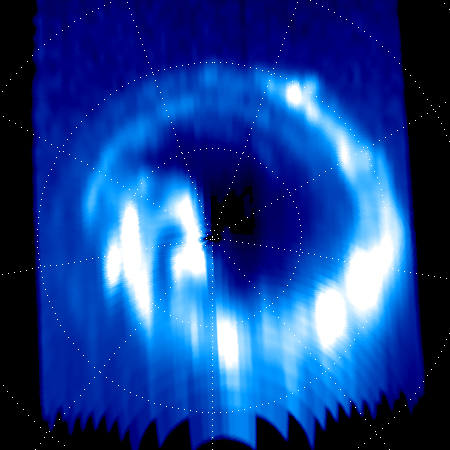

Polar Lights at Saturn Bid Cassini Farewell

On Sept. 14, 2017, one day before making its final plunge into Saturn’s atmosphere, NASA’s Cassini spacecraft used its Ultraviolet Imaging Spectrograph, or UVIS, instrument to capture this final view of ultraviolet auroral emissions in the planet’s north polar region.

The view is centered on the north pole of Saturn, with lines of latitude visible for 80, 70 and 60 degrees. Lines of longitude are spaced 40 degrees apart. The planet’s day side is at bottom, while the night side is at top. A sequence of images from this observation has also been assembled into a movie sequence. The last image in the movie was taken about an hour before the still image, which was the actual final UVIS auroral image.

Auroral emissions are generated by charged particles traveling along the invisible lines of Saturn’s magnetic field. These particles precipitate into the atmosphere, releasing light when they strike gas molecules there.

Several individual auroral structures are visible here, despite that this UVIS view was acquired at a fairly large distance from the planet (about 424,000 miles or 683,000 kilometers). Each of these features is connected to a particular phenomenon in Saturn’s magnetosphere. For instance, it is possible to identify auroral signatures here that are related to the injection of hot plasma from the dayside magnetosphere, as well as auroral features associated with a change in the magnetic field’s shape on the magnetosphere’s night side.

Several possible scenarios have been postulated over the years to explain Saturn’s changing auroral emissions, but researchers are still far from a complete understanding of this complicated puzzle. Researchers will continue to analyze the hundreds of image sequences UVIS obtained of Saturn’s auroras during Cassini’s 13-year mission, with many new discoveries likely to be made.

This image and movie sequence were produced by the Laboratory for Planetary and Atmospheric Physics (LPAP) of the STAR Institute of the University of Liege in Belgium, in collaboration with the UVIS Team.

The Cassini mission is a cooperative project of NASA, ESA (the European Space Agency) and the Italian Space Agency. The Jet Propulsion Laboratory, a division of Caltech in Pasadena, manages the mission for NASA’s Science Mission Directorate, Washington. The Cassini orbiter and its two onboard cameras were designed, developed and assembled at JPL. The ultraviolet imaging spectrograph was designed and built at, and the team is based at the University of Colorado, Boulder.

Credit: NASA/JPL-Caltech/University of Colorado/ University of Liege-LPAP